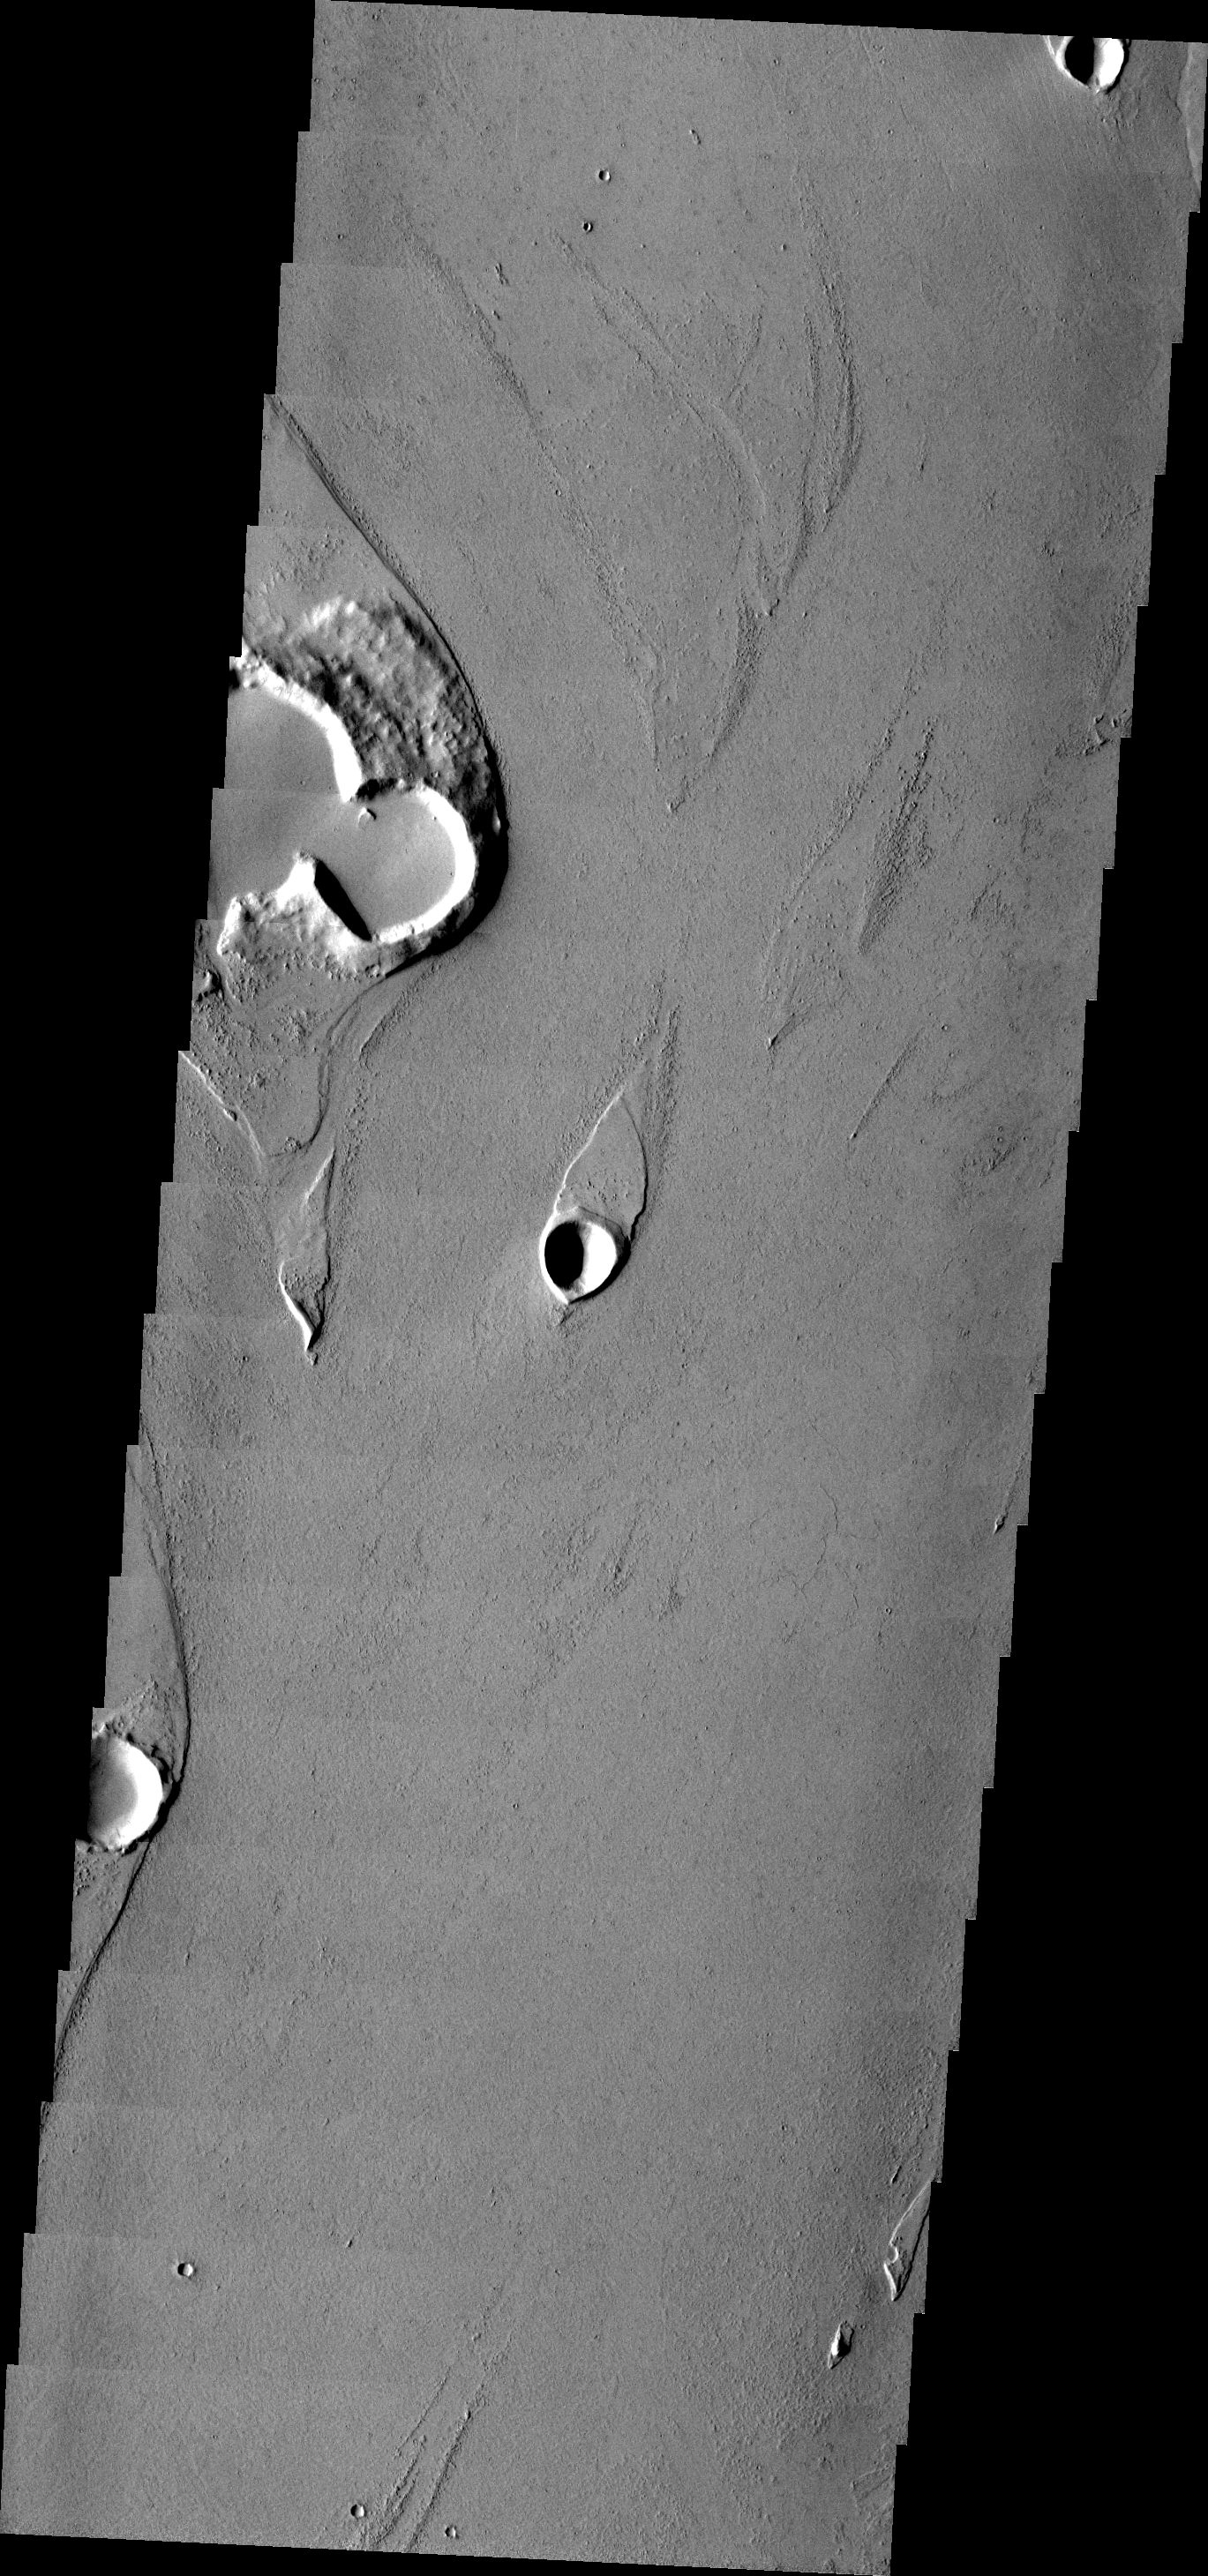

Marte Vallis

Marte Vallis is a large, complex lava channel. This VIS image shows how the lava is able to create features, such as streamlined islands, that are more commonly seen in water carved channels.

Image information: VIS instrument. Latitude 15.8N, Longitude 184.2E. 18 meter/pixel resolution.

Please see the THEMIS Data Citation Note for details on crediting THEMIS images.

Note: this THEMIS visual image has not been radiometrically nor geometrically calibrated for this preliminary release. An empirical correction has been performed to remove instrumental effects. A linear shift has been applied in the cross-track and down-track direction to approximate spacecraft and planetary motion. Fully calibrated and geometrically projected images will be released through the Planetary Data System in accordance with Project policies at a later time.

NASA’s Jet Propulsion Laboratory manages the 2001 Mars Odyssey mission for NASA’s Office of Space Science, Washington, D.C. The Thermal Emission Imaging System (THEMIS) was developed by Arizona State University, Tempe, in collaboration with Raytheon Santa Barbara Remote Sensing. The THEMIS investigation is led by Dr. Philip Christensen at Arizona State University. Lockheed Martin Astronautics, Denver, is the prime contractor for the Odyssey project, and developed and built the orbiter. Mission operations are conducted jointly from Lockheed Martin and from JPL, a division of the California Institute of Technology in Pasadena.

Credit: NASA/JPL/ASU